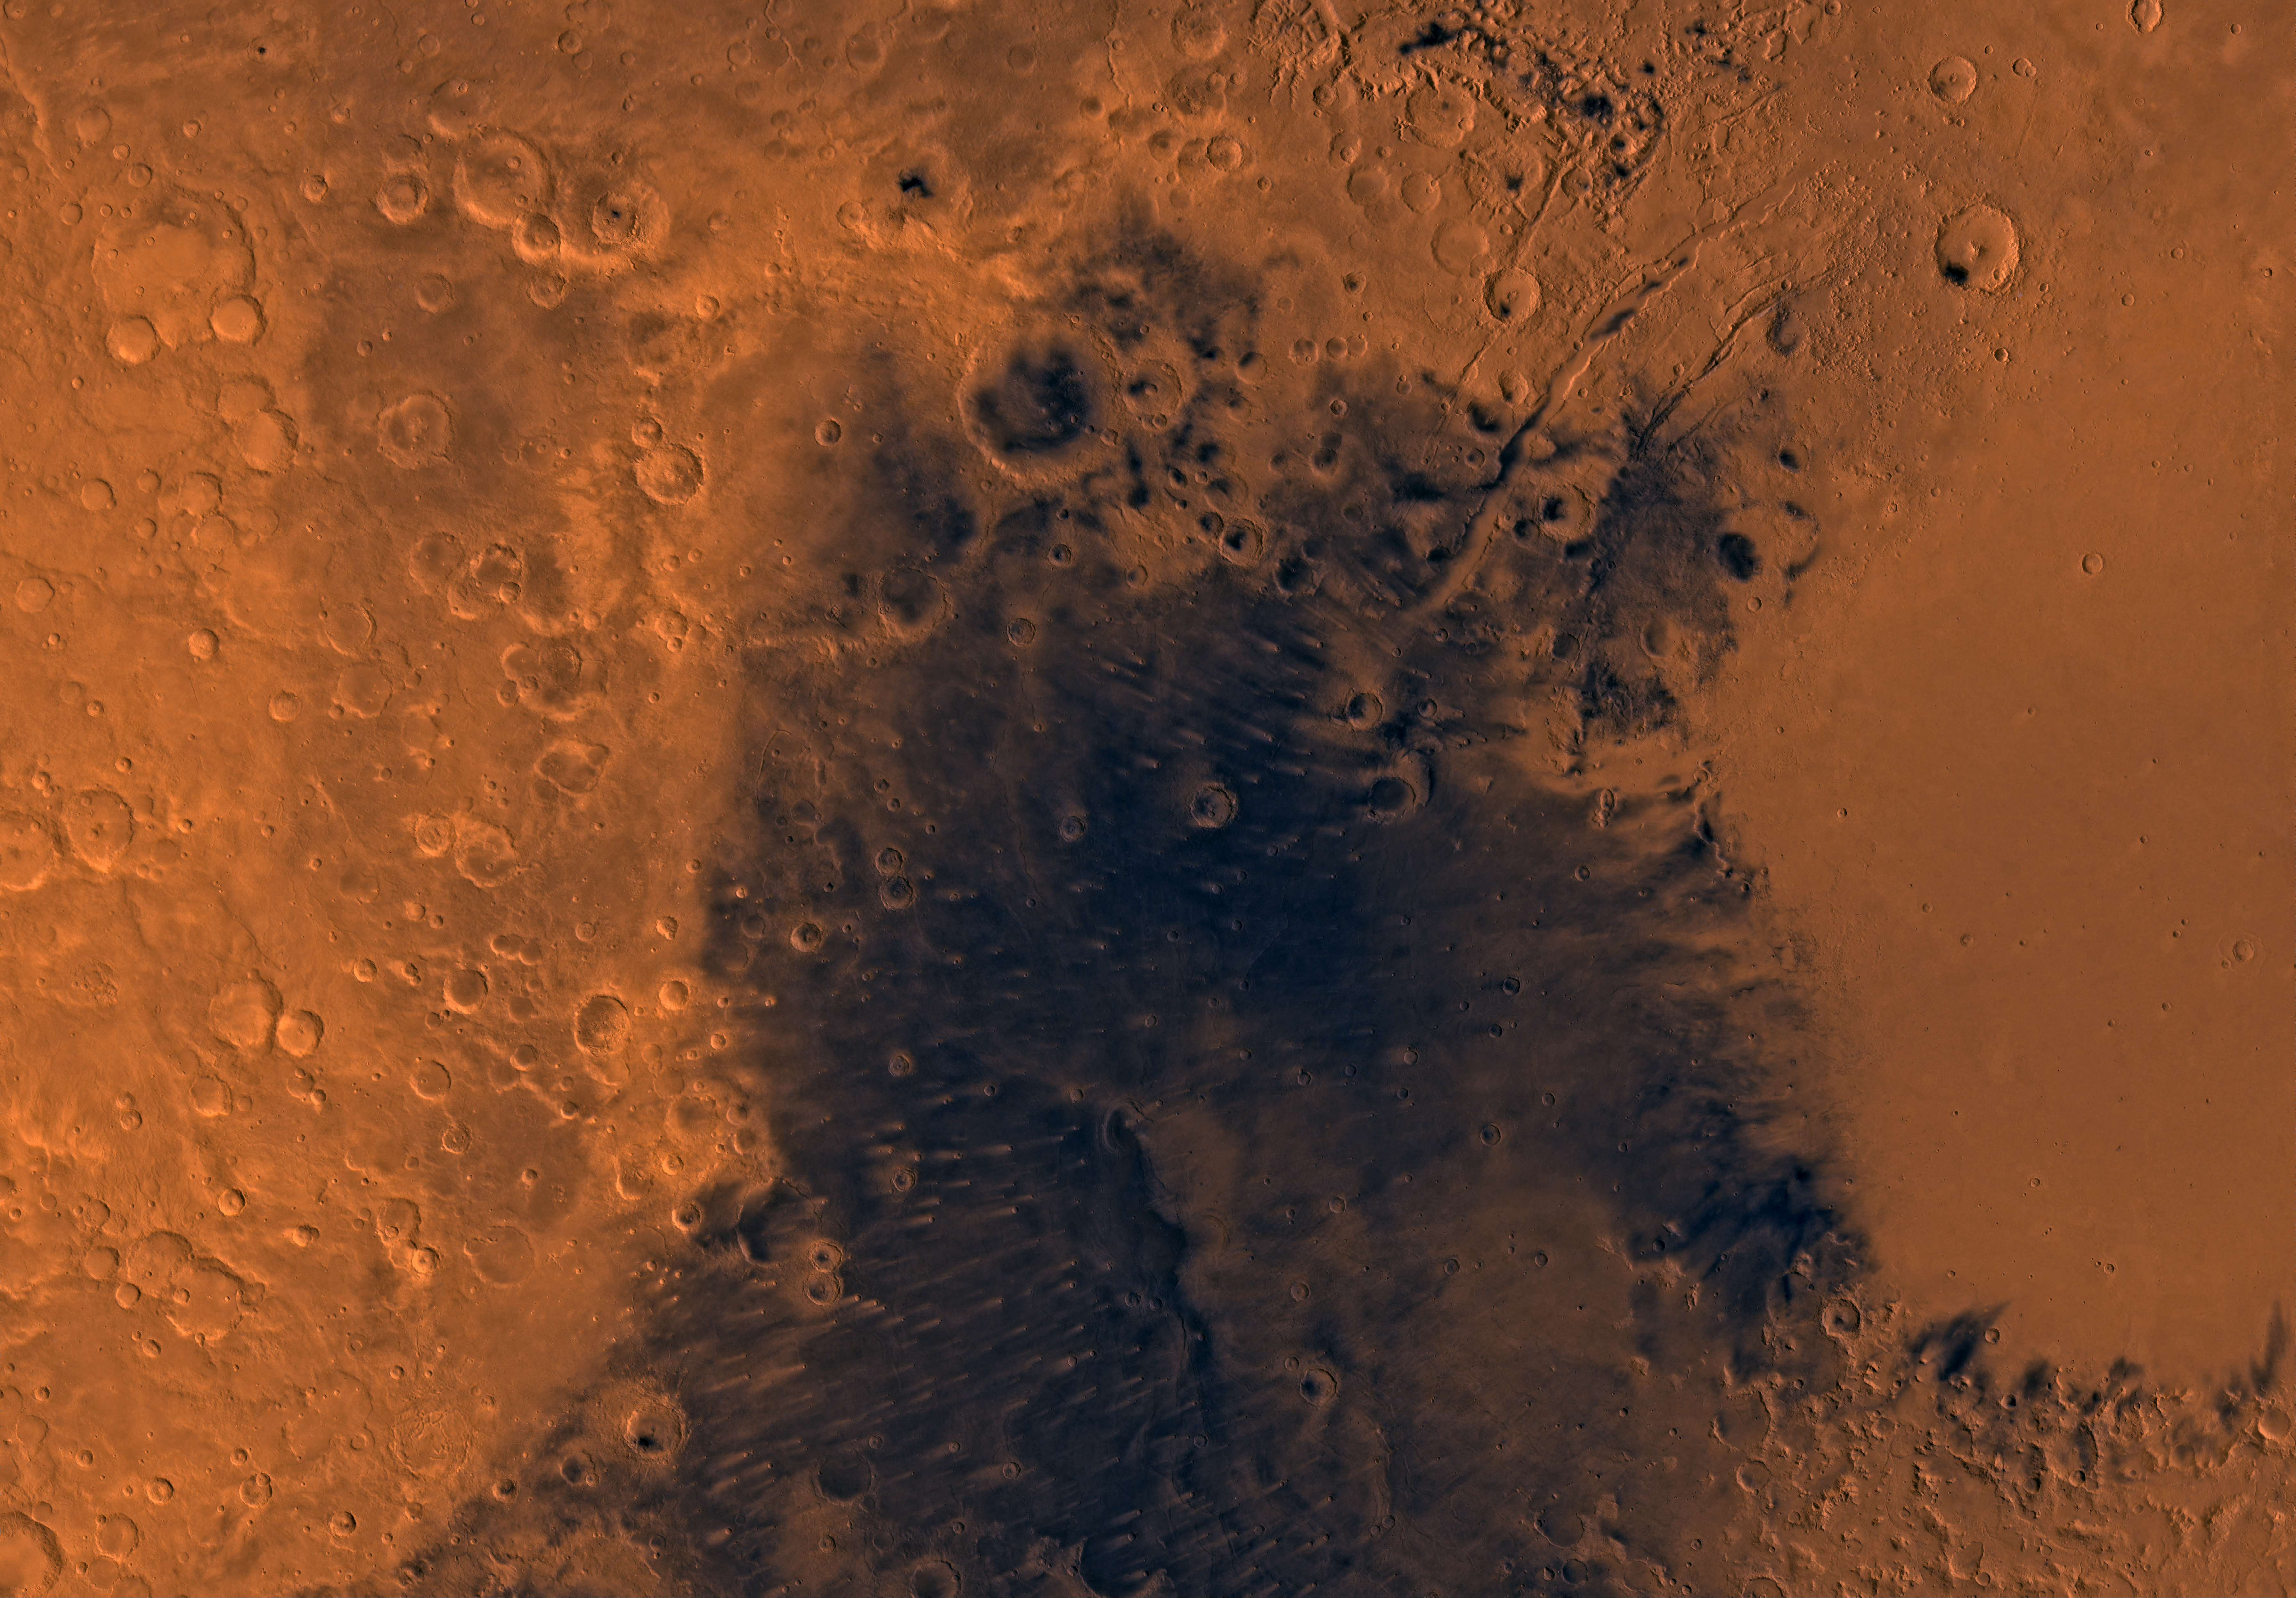

MC-13 Syrtis Major Region

Mars digital-image mosaic merged with color of the MC-13 quadrangle, Syrtis Major region of Mars. The central part is dominated by dark dust and lava flows of the Syrtis Major Planitia region. These lava flows are partly bounded to the east by a large depression, Isidis basin, which contains smooth plains, and to the west and north by heavily cratered and moderately faulted highlands. Latitude range 0 to 30 degrees, longitude range -90 to -45 degrees.

Credit: NASA/JPL/USGS